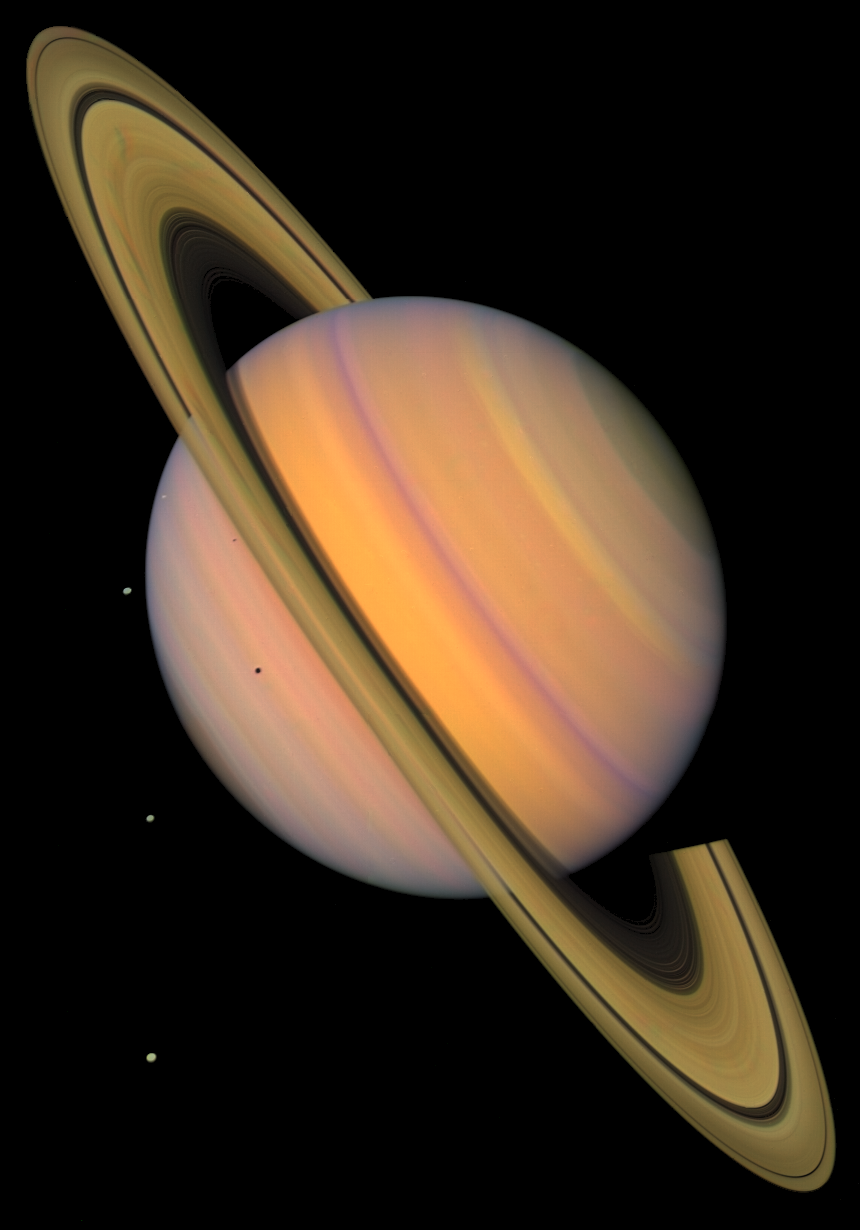

Saturn and 4 Icy Moons, Enhanced Color

This enhanced-color picture shows Saturn, its rings, and four of its icy satellites. Three satellites (Tethys, Dione, and Rhea) are visible against the darkness of space, and another smaller satellite (Mimas) is visible against Saturn’s cloud tops very near the left horizon and just below the rings. The dark shadows of Mimas and Tethys are also visible on Saturn’s cloud tops, and the shadow of Saturn is seen across part of the rings. Saturn, second in size only to Jupiter in our Solar System, is 120,660 km (75,000 mi) in diameter at its equator (the ring plane) but, because of its rapid spin, Saturn is 10% smaller measured through its poles. Saturn’s rings are composed mostly of ice particles ranging from microscopic dust to boulders in size. These particles orbit Saturn in a vast disk that is a mere 100 meters (330 feet) or so thick. The rings’ thinness contrasts with their huge diameter–for instance 272,400 km (169,000 mi) for the outer part of the bright A ring, the outermost ring visible here. The pronounced concentric gap in the rings, the Cassini Division (named after its discoverer), is a 3500-km wide region (2200 mi, almost the width of the United States) that is much less populated with ring particles than the brighter B and A rings to either side of the gap. The rings also show some enigmatic radial structure (‘spokes’), particularly at left. This image was synthesized from images taken in Voyager’s orange, blue, and ultraviolet filters and was processed to create an exaggerated false color.

Credit: NASA/JPL/USGS